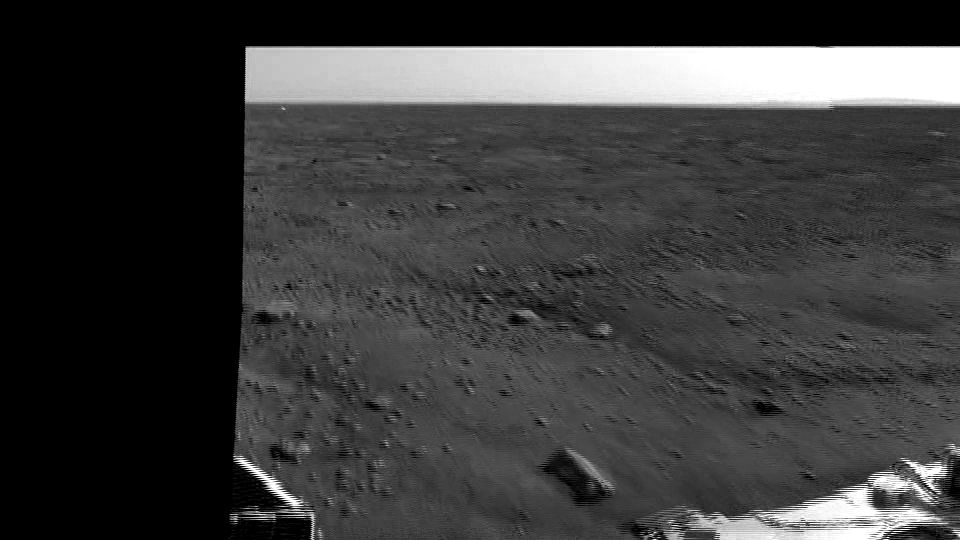

Animation Showing Backshell and Parachute

This animation zooms in on the backshell and parachute, about 300 meters to the south of the Phoenix lander. In the distance, about 9 miles or 15 kilometers away, is a range of hills.

The Phoenix Mission is led by the University of Arizona, Tucson, on behalf of NASA. Project management of the mission is by NASA’s Jet Propulsion Laboratory, Pasadena, Calif. Spacecraft development is by Lockheed Martin Space Systems, Denver.

Photojournal Note: As planned, the Phoenix lander, which landed May 25, 2008 23:53 UTC, ended communications in November 2008, about six months after landing, when its solar panels ceased operating in the dark Martian winter.

Credit: NASA/JPL-Caltech/University of Arizona